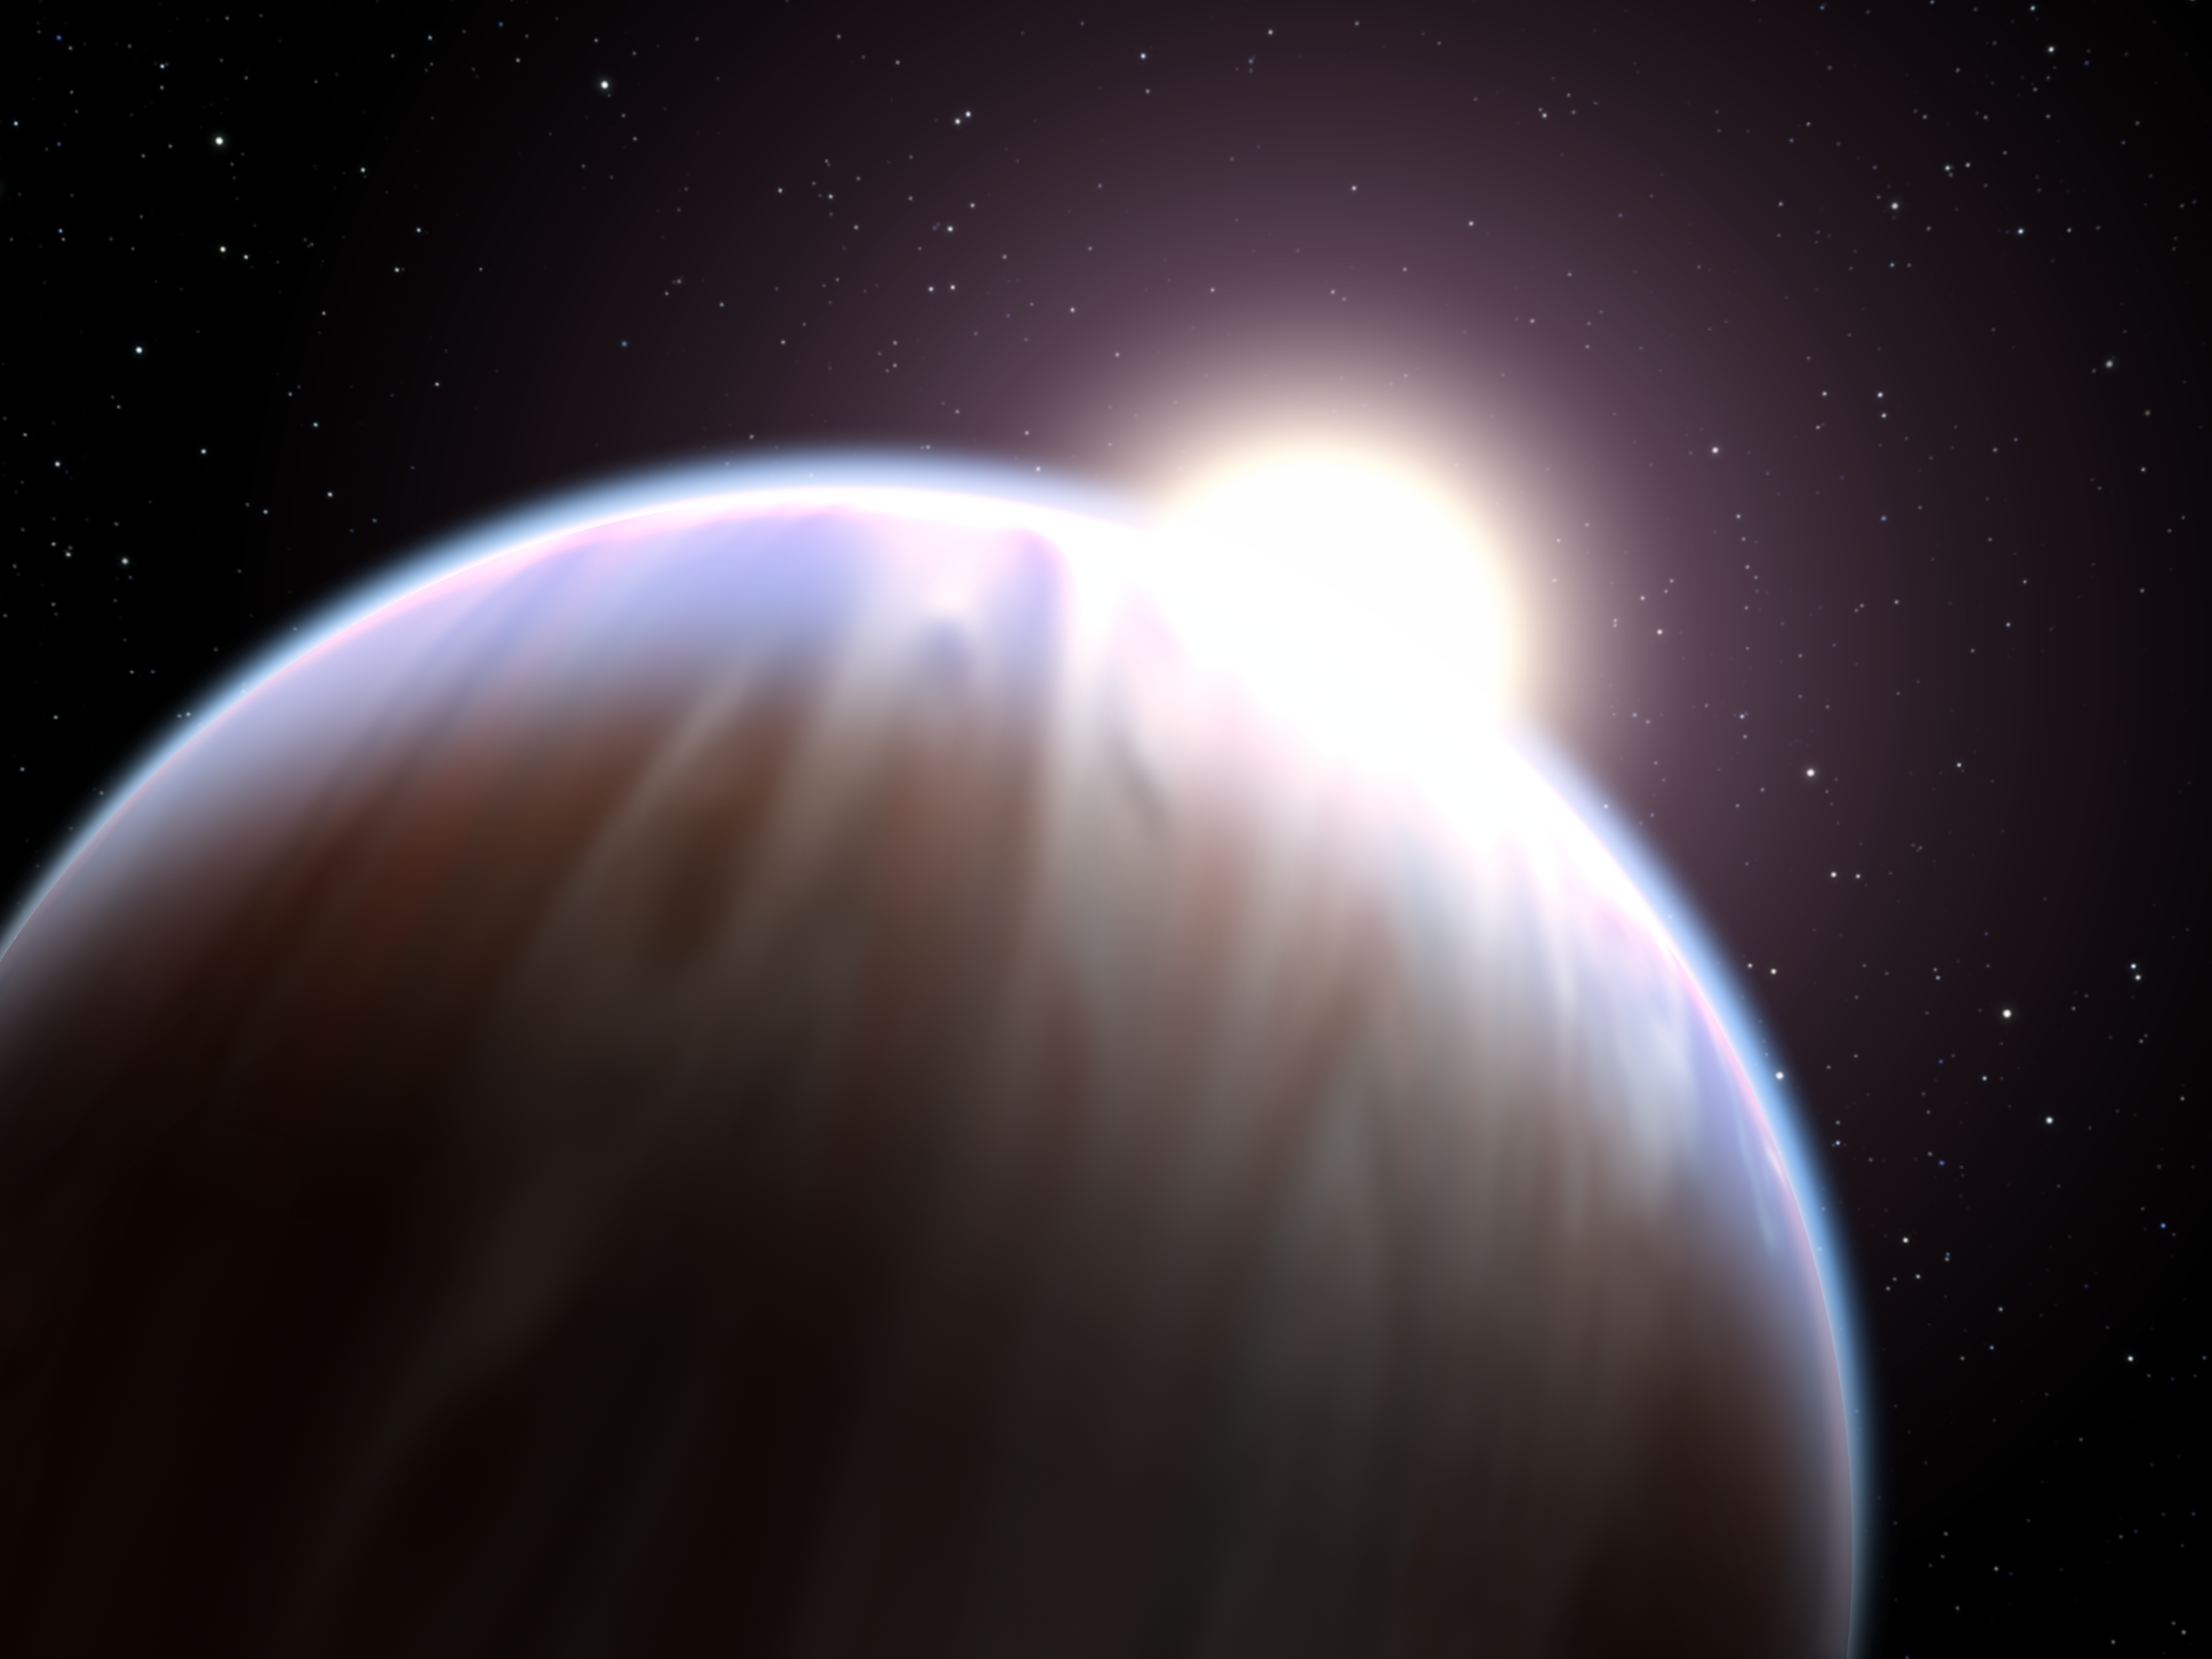

Astronomers Detect First Organic Molecule on an Exoplanet (Artist’s Concept)

Poster Version

A team of astronomers led by Mark Swain of NASA’s Jet Propulsion Laboratory, Pasadena, Calif., has made the first detection ever of an organic molecule in the atmosphere of a Jupiter-sized planet orbiting another star. The breakthrough, made with NASA’s Hubble Space Telescope, is an important step in eventually identifying signs of life on a planet outside our solar system.

The molecule found by Hubble is methane, which under the right circumstances can play a key role in prebiotic chemistry—the chemical reactions considered necessary to form life as we know it.

This discovery proves that Hubble and upcoming space missions, such as NASA’s James Webb Space Telescope, can detect organic molecules on planets around other stars by using spectroscopy, which splits light into its components to reveal the “fingerprints” of various chemicals.

“This is a crucial stepping stone to eventually characterizing prebiotic molecules on planets where life could exist,” said Mark Swain of NASA’s Jet Propulsion Laboratory (JPL), Pasadena, Calif., who led the team that made the discovery. Swain is lead author of a paper appearing in the March 20 issue of Nature (see Other Information in legend above).

The discovery comes after extensive observations made in May 2007 with Hubble’s Near Infrared Camera and Multi-Object Spectrometer (NICMOS). It also confirms the existence of water molecules in the planet’s atmosphere, a discovery made originally by NASA’s Spitzer Space Telescope in 2007. “With this observation there is no question whether there is water or not—water is present,” said Swain.

The planet now known to have methane and water is located 63 light-years away in the constellation Vulpecula. Called HD 189733b, the planet is so massive and so hot it is considered an unlikely host for life. HD 189733b, dubbed a “hot Jupiter,” is so close to its parent star it takes just over two days to complete an orbit. These objects are the size of Jupiter but orbit closer to their stars than the tiny innermost planet Mercury in our solar system. HD 189733b’s atmosphere swelters at 1,700 degrees Fahrenheit, about the same temperature as the melting point of silver.

Though the star-hugger planet is too hot for life as we know it, “this observation is proof that spectroscopy can eventually be done on a cooler and potentially habitable Earth-sized planet orbiting a dimmer red dwarf-type star,” Swain said. The ultimate goal of studies like these is to identify prebiotic molecules in the atmospheres of planets in the “habitable zones” around other stars, where temperatures are right for water to remain liquid rather than freeze or evaporate away.

The observations were made as the planet HD 189733b passed in front of its parent star in what astronomers call a transit. As the light from the star passed briefly through the atmosphere along the edge of the planet, the gases in the atmosphere imprinted their unique signatures on the starlight from the star HD 189733.

The astronomers were surprised to find that the planet has more methane than predicted by conventional models for “hot Jupiters.” “This indicates we don’t really understand exoplanet atmospheres yet,” said Swain.

“These measurements are an important step to our ultimate goal of determining the conditions, such as temperature, pressure, winds, clouds, etc., and the chemistry on planets where life could exist. Infrared spectroscopy is really the key to these studies because it is best matched to detecting molecules,” said Swain.

More information on the discovery and artist’s concepts are online at: http://hubblesite.org/news/2008/11. Swain’s co-authors on the paper include Gautam Vasisht of JPL and Giovanna Tinetti of University College, London.

The Hubble Space Telescope is a project of international cooperation between NASA and the European Space Agency and is managed by NASA’s Goddard Space Flight Center in Greenbelt, Md. The Space Telescope Science Institute conducts Hubble science operations. The institute is operated for NASA by the Association of Universities for Research in Astronomy, Inc., Washington, DC. Scheduled for launch in 2013, the James Webb Space Telescope is an international collaboration between NASA, ESA, and the Canadian Space Agency (CSA). GSFC is managing the development effort. The prime contractor is Northrop Grumman Space Technologies. STScI will operate JWST after launch.

JPL manages the Spitzer Space Telescope mission for NASA’s Science Mission Directorate, Washington. Science operations are conducted at the Spitzer Science Center at the California Institute of Technology, also in Pasadena. Caltech manages JPL for NASA.

Credit: NASA/ESA